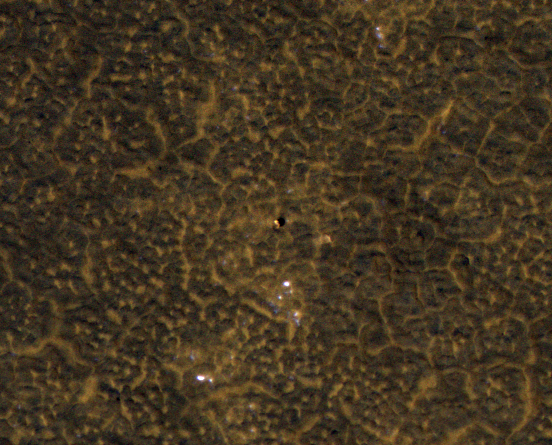

Phoenix Back Shell After Second Martian Winter

This image, taken Jan. 26, 2012, shows the back shell of NASA’s Phoenix Mars Lander spacecraft after its second Martian arctic winter.

In August 2008, Phoenix completed its three-month mission studying Martian ice, soil and atmosphere. The lander worked for two additional months before reduced sunlight caused energy to become insufficient to keep the lander functioning. The solar-powered robot was not designed to survive through the dark and cold conditions of a Martian arctic winter. The back shell formed part of the encapulating aeroshell that protected the lander during its descent through Mars upper atmosphere.

The back shell is at the center of this image, which is one product from HiRISE observation ESP_025786_2485. Other products from the same observation can be found at http://hirise.lpl.arizona.edu/ESP_025786_2485.

HiRISE is operated by the University of Arizona, Tucson. The instrument was built by Ball Aerospace & Technologies Corp., Boulder, Colo. NASA’s Jet Propulsion Laboratory, a division of the California Institute of Technology in Pasadena, manages the Mars Reconnaissance Orbiter Project for NASA’s Science Mission Directorate, Washington. Lockheed Martin Space Systems, Denver, built the spacecraft.

Photojournal Note: As planned, the Phoenix lander, which landed May 25, 2008 23:53 UTC, ended communications in November 2008, about six months after landing, when its solar panels ceased operating in the dark Martian winter.

Credit: NASA/JPL-Caltech/Univ. of Arizona